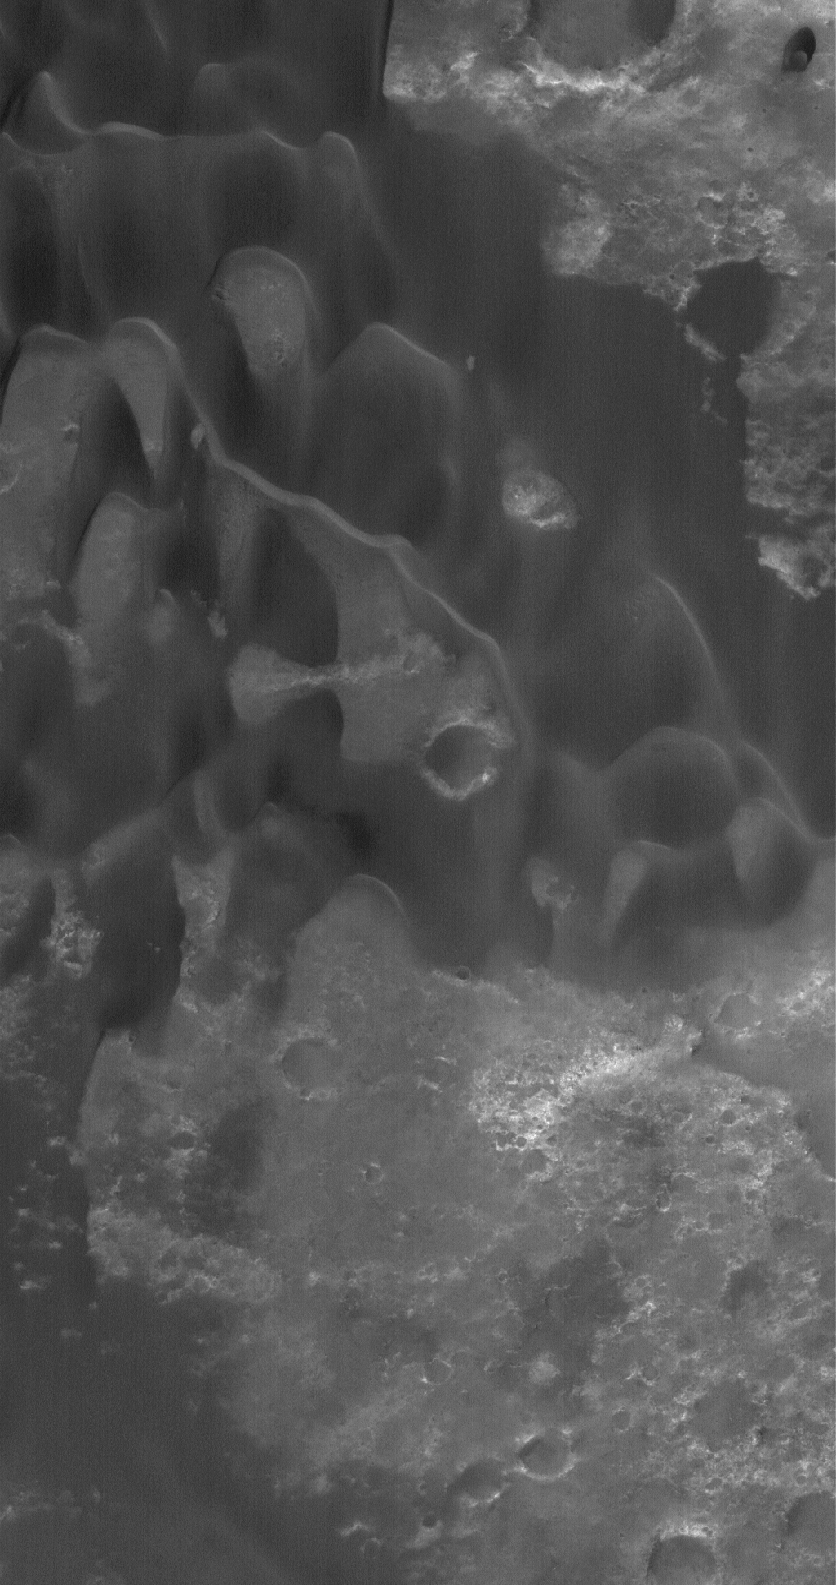

Herschel’s Dunes

28 December 2005
This Mars Global Surveyor (MGS) Mars Orbiter Camera (MOC) image shows low-albedo sand dunes in Herschel Crater in the Mare Cimmerium region of the martian southern hemisphere. Winds responsible for these dunes generally blow from the north (top).

Location near: 14.5°S, 231.7°W
Image width: ~3 km (~1.9 mi)
Illumination from: lower left
Season: Southern Summer

Credit: NASA/JPL/Malin Space Science Systems